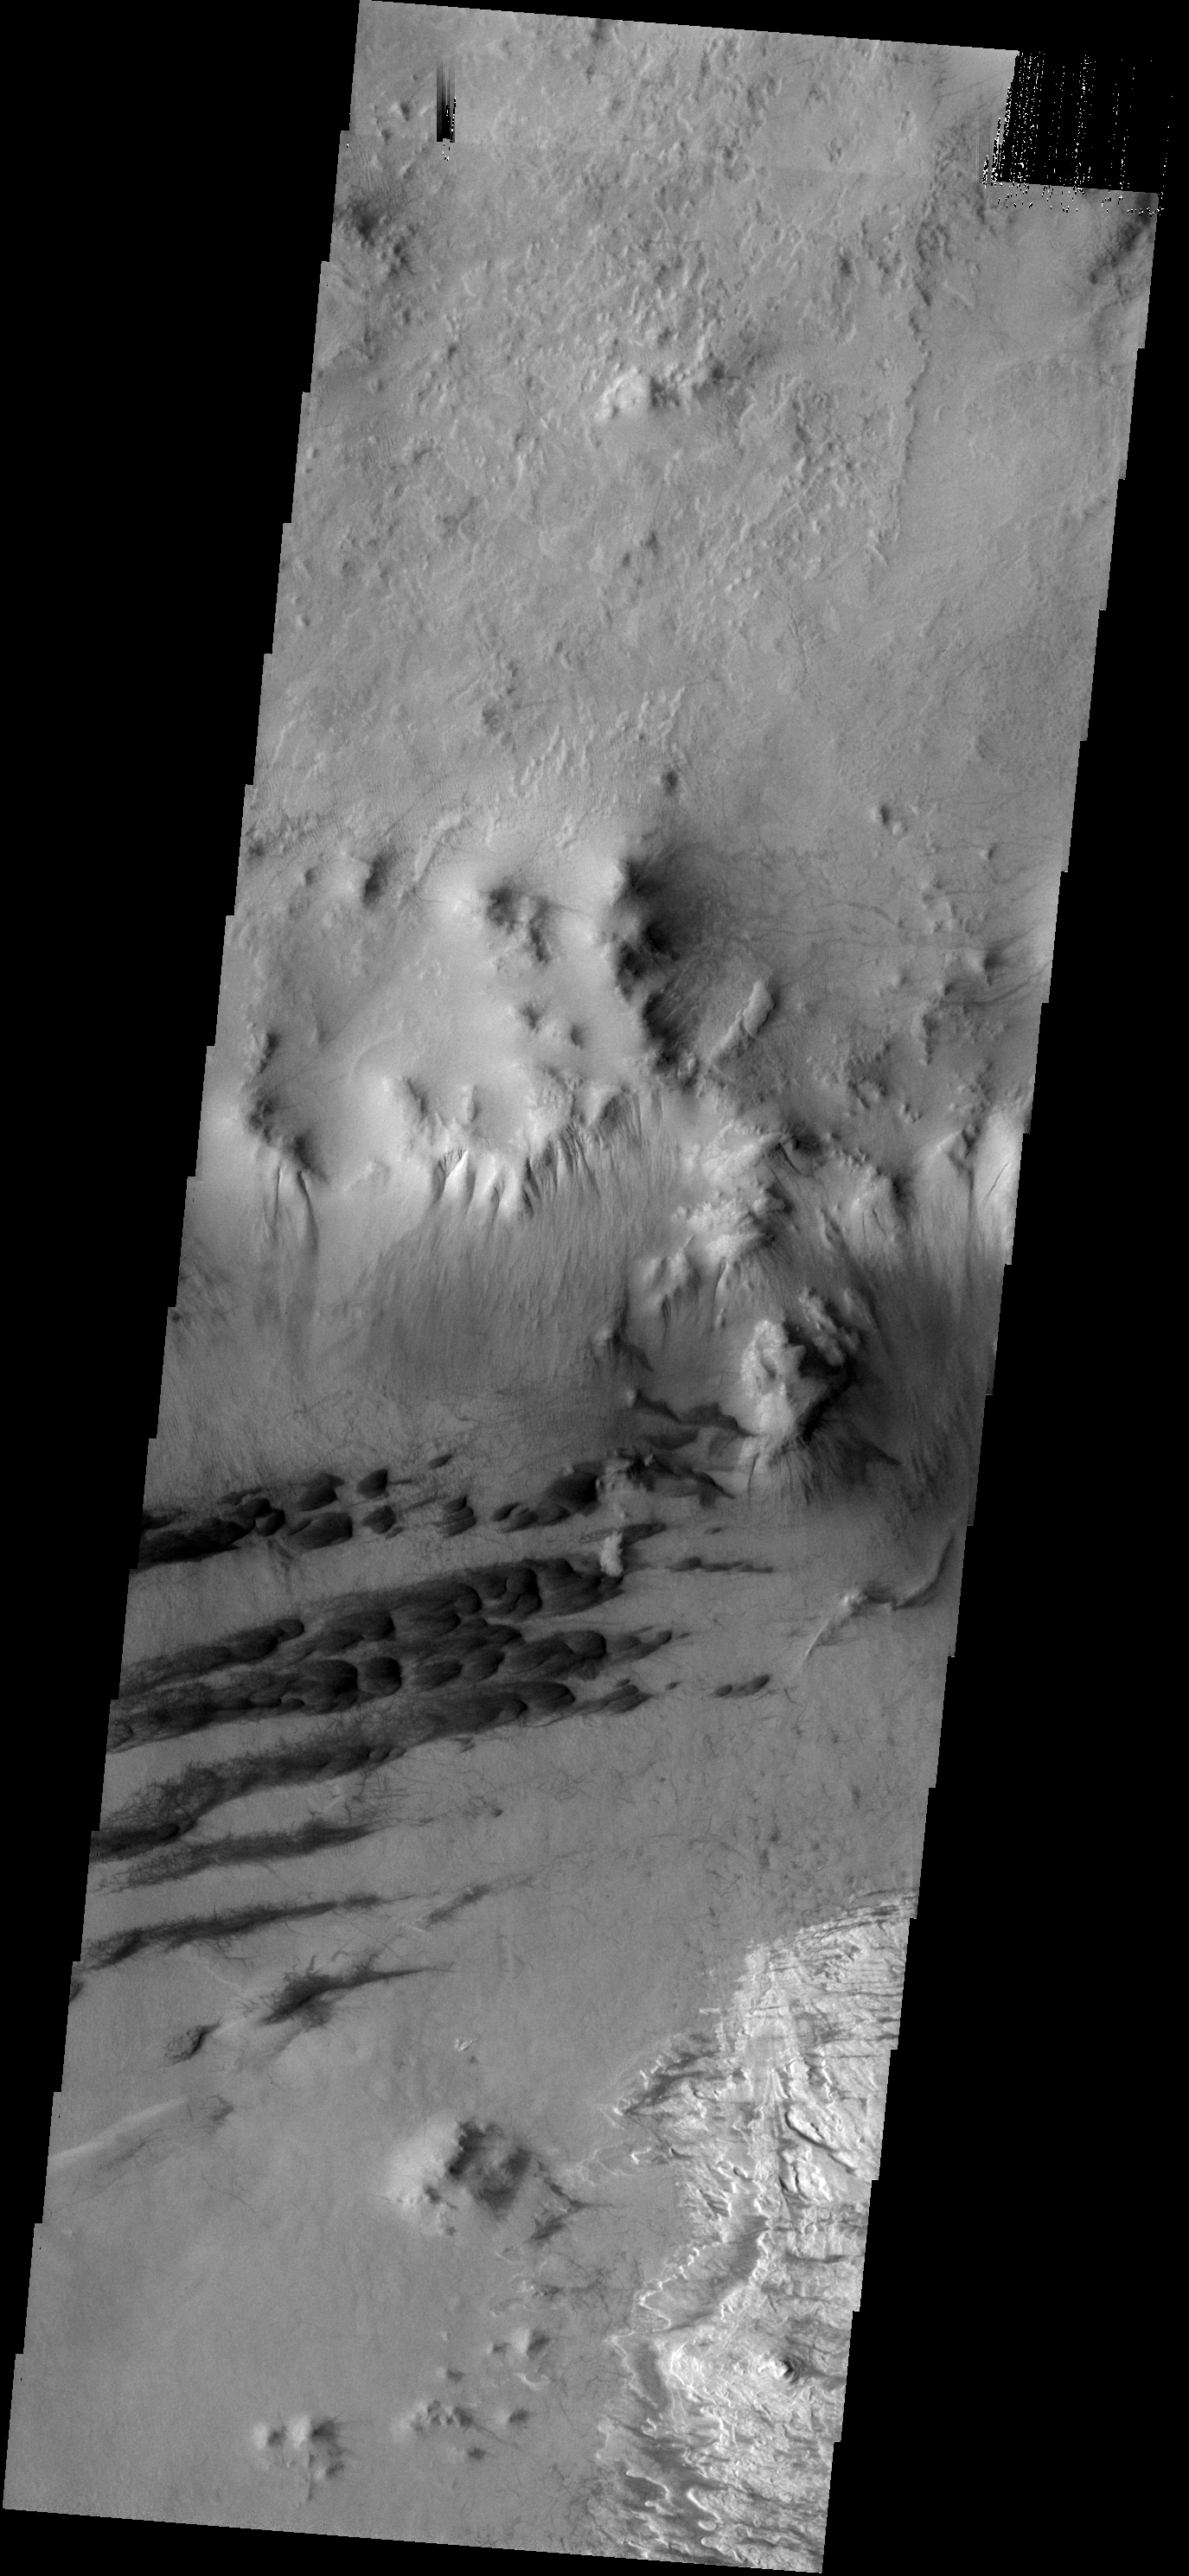

Galle Cr. Dunes

These dunes are located on the floor of Galle Crater.

Image information: VIS instrument. Latitude 51.5S, Longitude 329.0E. 17 meter/pixel resolution.

Note: this THEMIS visual image has not been radiometrically nor geometrically calibrated for this preliminary release. An empirical correction has been performed to remove instrumental effects. A linear shift has been applied in the cross-track and down-track direction to approximate spacecraft and planetary motion. Fully calibrated and geometrically projected images will be released through the Planetary Data System in accordance with Project policies at a later time.

NASA’s Jet Propulsion Laboratory manages the 2001 Mars Odyssey mission for NASA’s Office of Space Science, Washington, D.C. The Thermal Emission Imaging System (THEMIS) was developed by Arizona State University, Tempe, in collaboration with Raytheon Santa Barbara Remote Sensing. The THEMIS investigation is led by Dr. Philip Christensen at Arizona State University. Lockheed Martin Astronautics, Denver, is the prime contractor for the Odyssey project, and developed and built the orbiter. Mission operations are conducted jointly from Lockheed Martin and from JPL, a division of the California Institute of Technology in Pasadena.

Credit: NASA/JPL/ASU